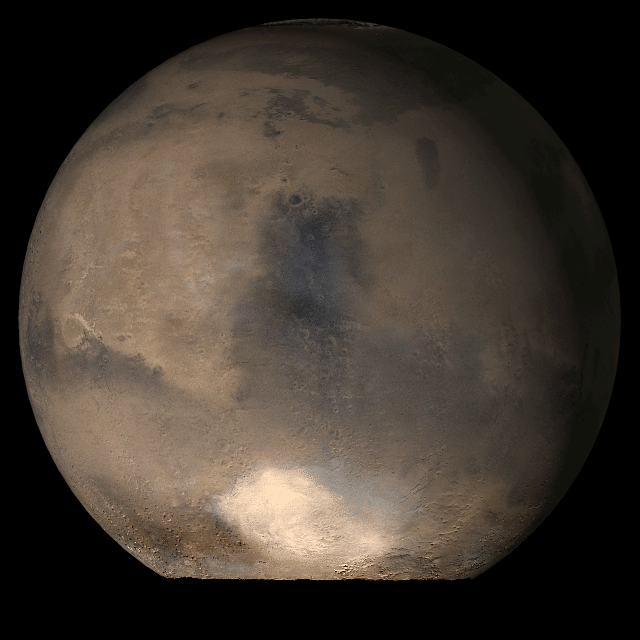

Mars at Ls 79°: Syrtis Major

18 July 2006
This picture is a composite of Mars Global Surveyor (MGS) Mars Orbiter Camera (MOC) daily global images acquired at Ls 79° during a previous Mars year. This month, Mars looks similar, as Ls 79° occurs in mid-July 2006. The picture shows the Syrtis Major face of Mars. Over the course of the month, additional faces of Mars as it appears at this time of year are being posted for MOC Picture of the Day. Ls, solar longitude, is a measure of the time of year on Mars. Mars travels 360° around the Sun in 1 Mars year. The year begins at Ls 0°, the start of northern spring and southern autumn.

Season: Northern Spring/Southern Autumn

Credit: NASA/JPL/Malin Space Science Systems